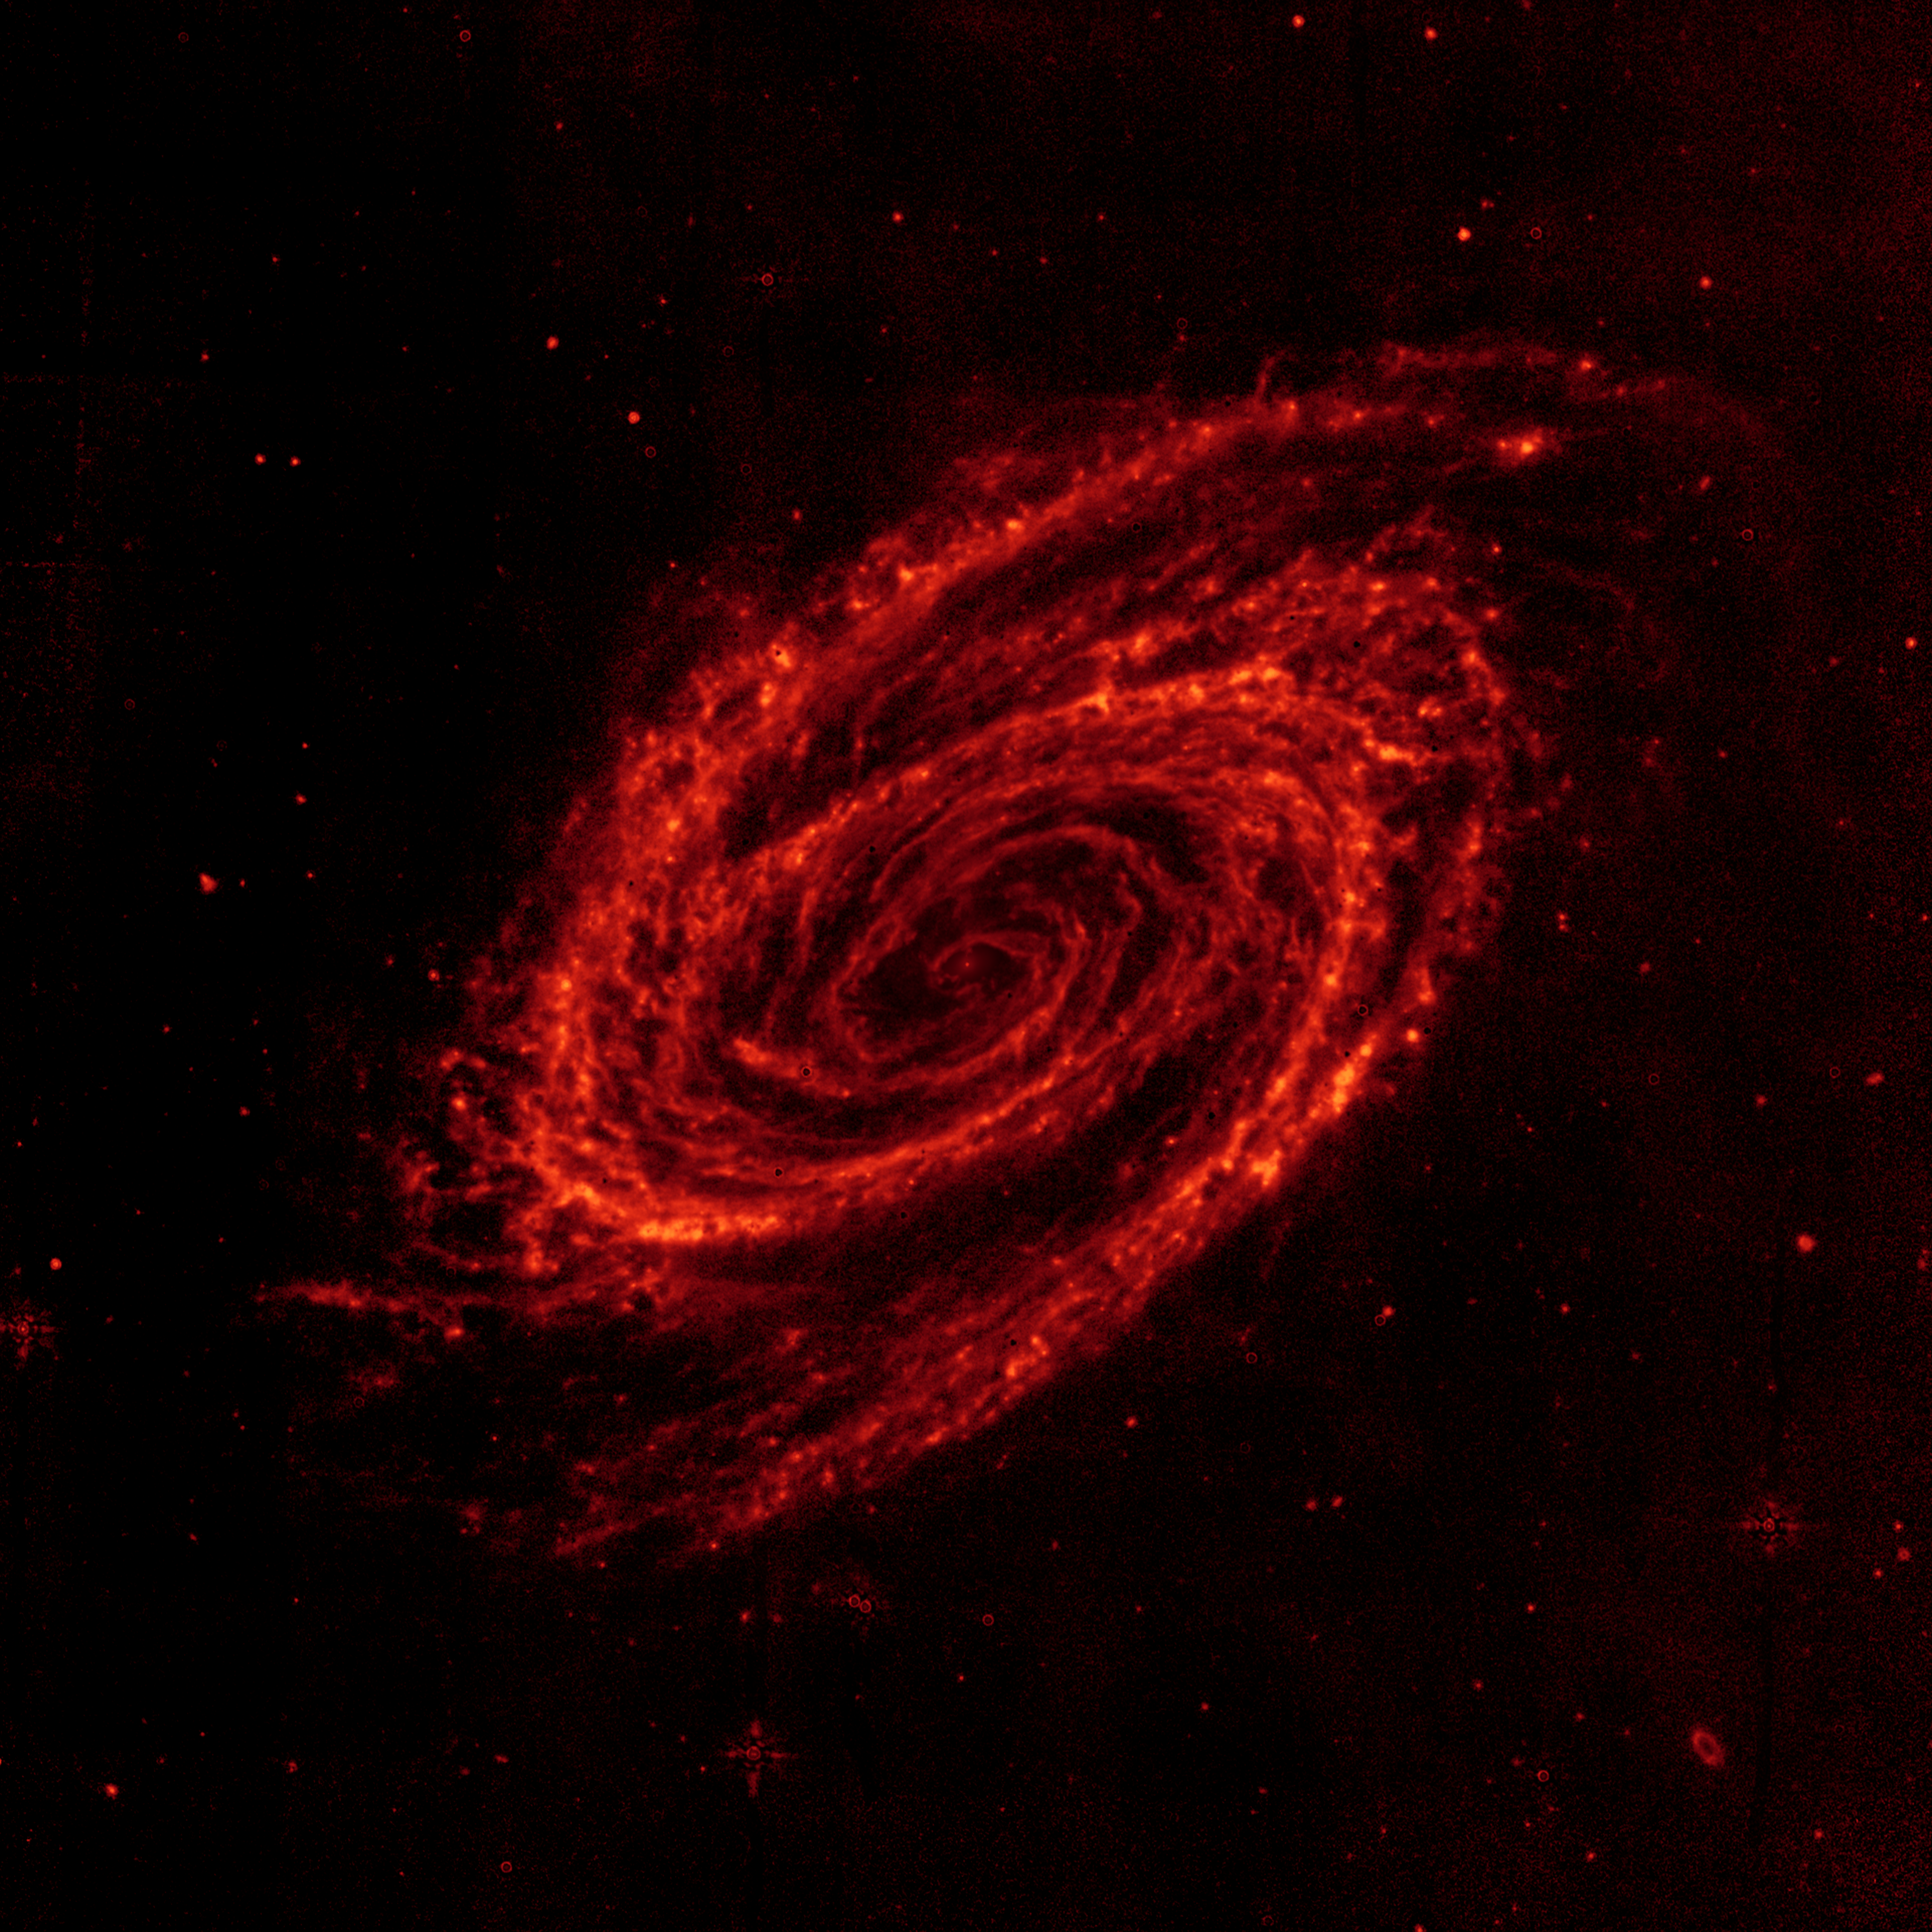

The Dust of Galaxy M81

Wispy patterns of dust trace the spiral arms of the nearby galaxy Messier 81 in this image from NASA's Spitzer Space Telescope. Located in the northern constellation of Ursa Major (which also includes the Big Dipper), this galaxy is easily visible through binoculars or a small telescope. M81 is located at a distance of 12 million light-years.

The infrared view of M81 at a wavelength of 8 microns (red) has been specially processed in this image to remove most of the glow of starlight to isolate the glow of dust.

This image reveals the distribution of dust throughout M81, from its outer spiral arms all the wan into its core. This image shows infrared light at a wavelength of 8 microns (red) that has been specially processed to remove most of the glow of starlight to better highlight the dust.

Dust in the galaxy is bathed by ultraviolet and visible light from nearby stars. Upon absorbing an ultraviolet or visible-light photon, a dust grain is heated and re-emits the energy at longer infrared wavelengths. The dust particles are composed of silicates (chemically similar to beach sand), carbonaceous grains and polycyclic aromatic hydrocarbons and trace the gas distribution in the galaxy. The well-mixed gas (which is best detected at radio wavelengths) and dust provide a reservoir of raw materials for future star formation.

Since stars have been subtracted from this image, there are a scattering of black dots in M81 that are an artifact of this process. Most of the other red dots outside of the galaxy represent the glow of dust within even more distant background galaxies.

Credit: NASA/JPL-Caltech